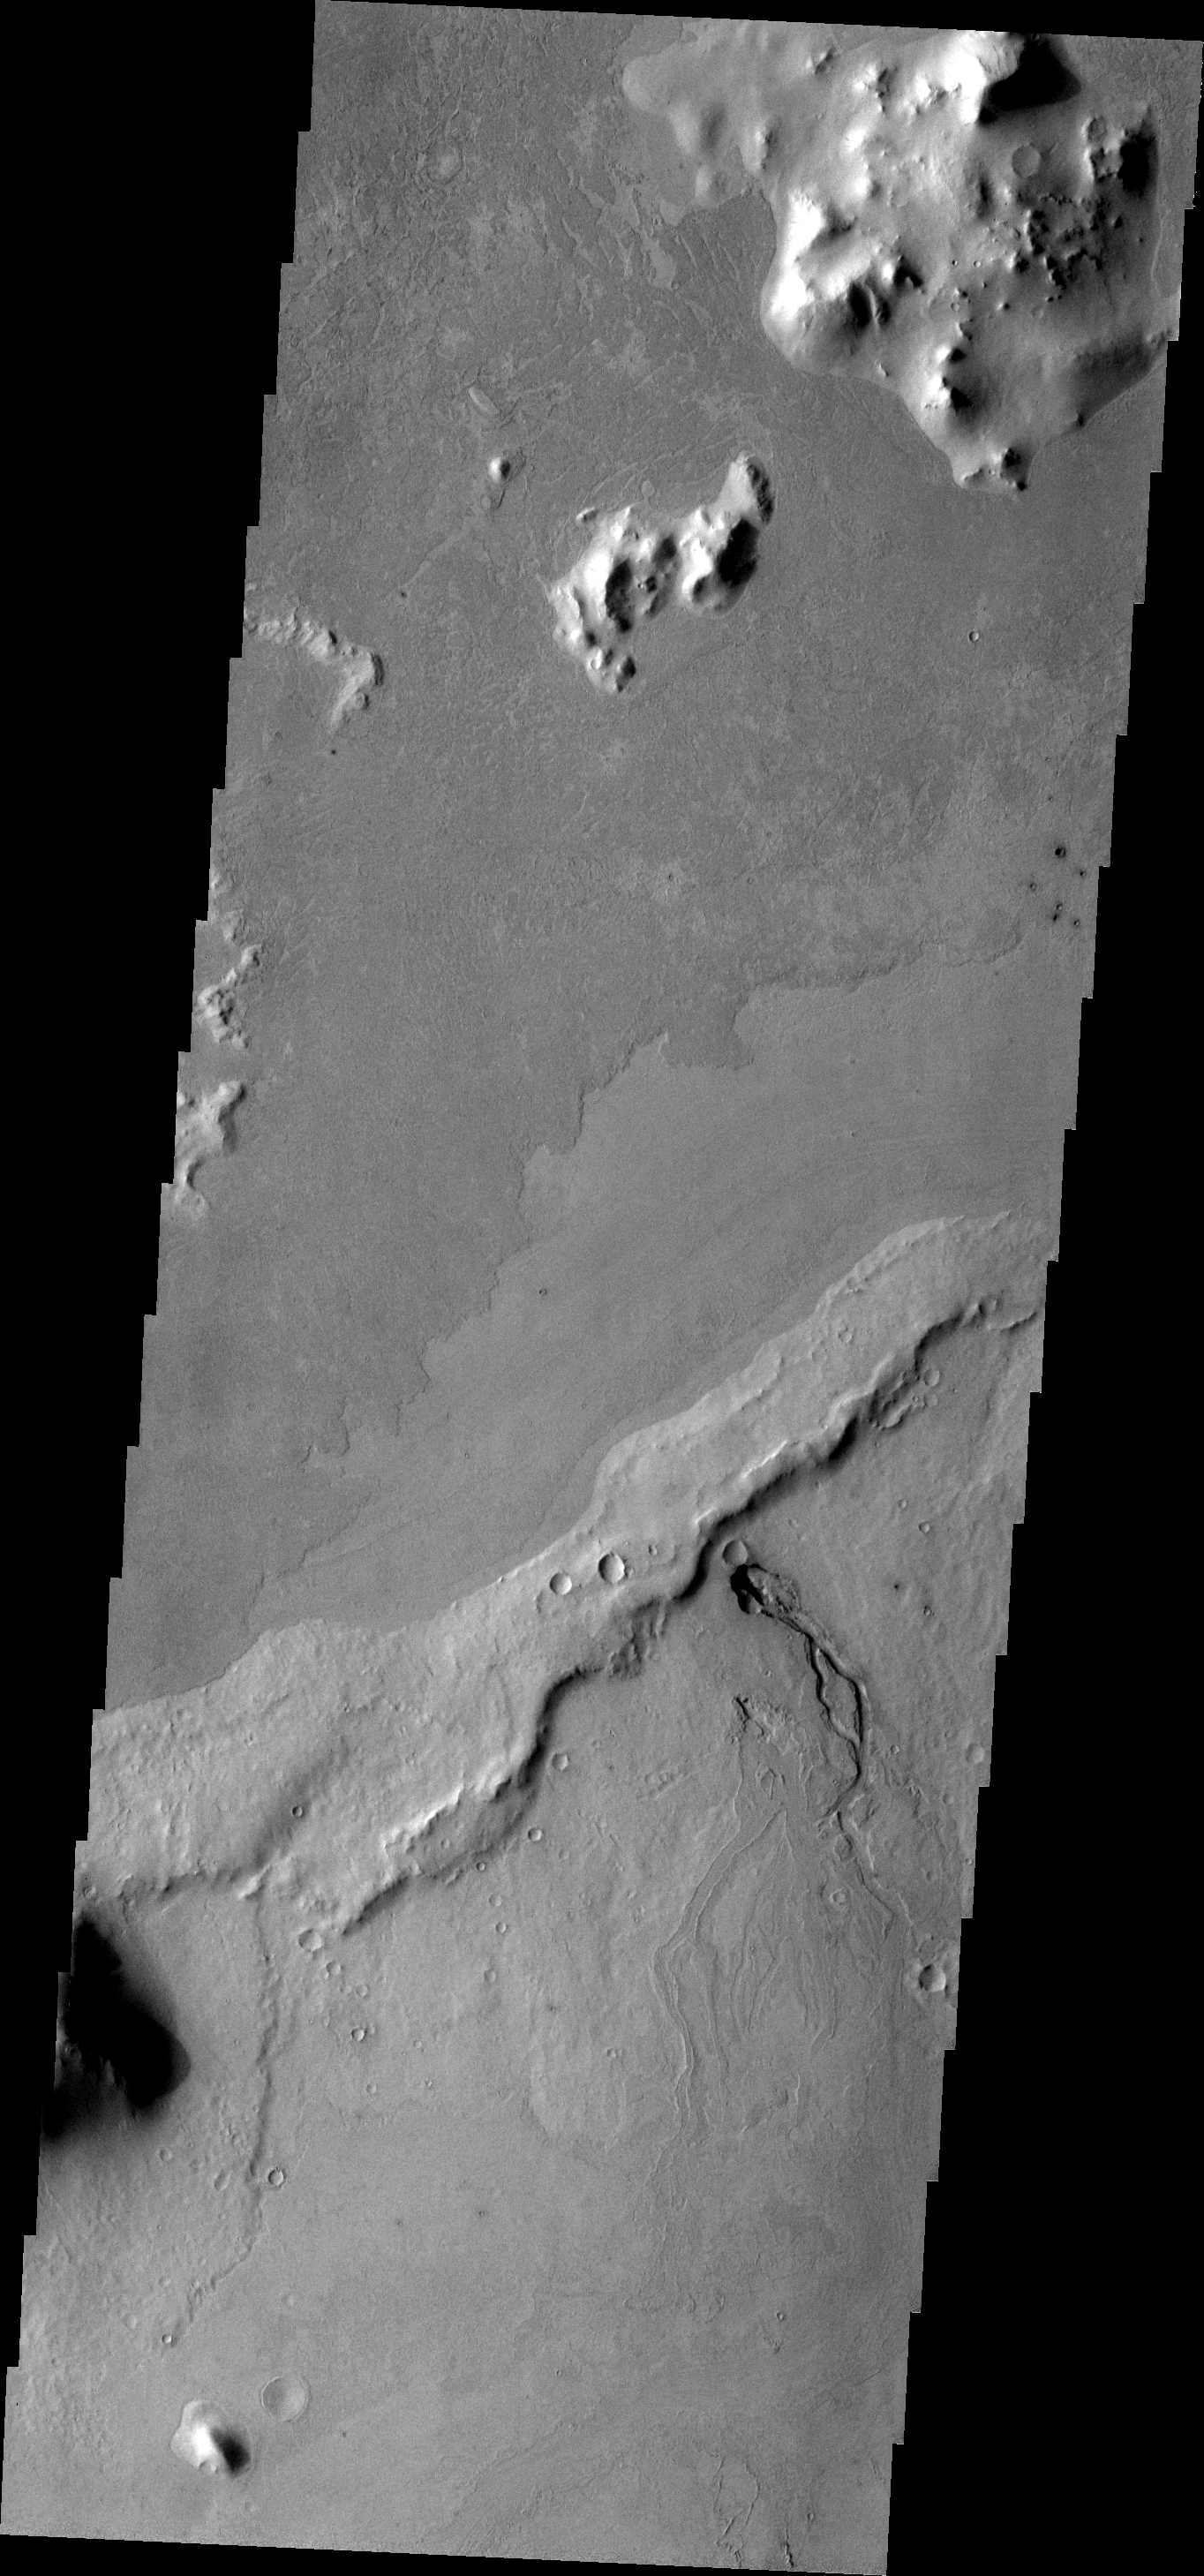

Volcanic Vent

The volcanic vent and related flows in this image are located in Elysium Planitia.

Image information: VIS instrument. Latitude 7.2N, Longitude 156.8E. 18 meter/pixel resolution.

Please see the THEMIS Data Citation Note for details on crediting THEMIS images.

Note: this THEMIS visual image has not been radiometrically nor geometrically calibrated for this preliminary release. An empirical correction has been performed to remove instrumental effects. A linear shift has been applied in the cross-track and down-track direction to approximate spacecraft and planetary motion. Fully calibrated and geometrically projected images will be released through the Planetary Data System in accordance with Project policies at a later time.

NASA’s Jet Propulsion Laboratory manages the 2001 Mars Odyssey mission for NASA’s Office of Space Science, Washington, D.C. The Thermal Emission Imaging System (THEMIS) was developed by Arizona State University, Tempe, in collaboration with Raytheon Santa Barbara Remote Sensing. The THEMIS investigation is led by Dr. Philip Christensen at Arizona State University. Lockheed Martin Astronautics, Denver, is the prime contractor for the Odyssey project, and developed and built the orbiter. Mission operations are conducted jointly from Lockheed Martin and from JPL, a division of the California Institute of Technology in Pasadena.

Credit: NASA/JPL/ASU